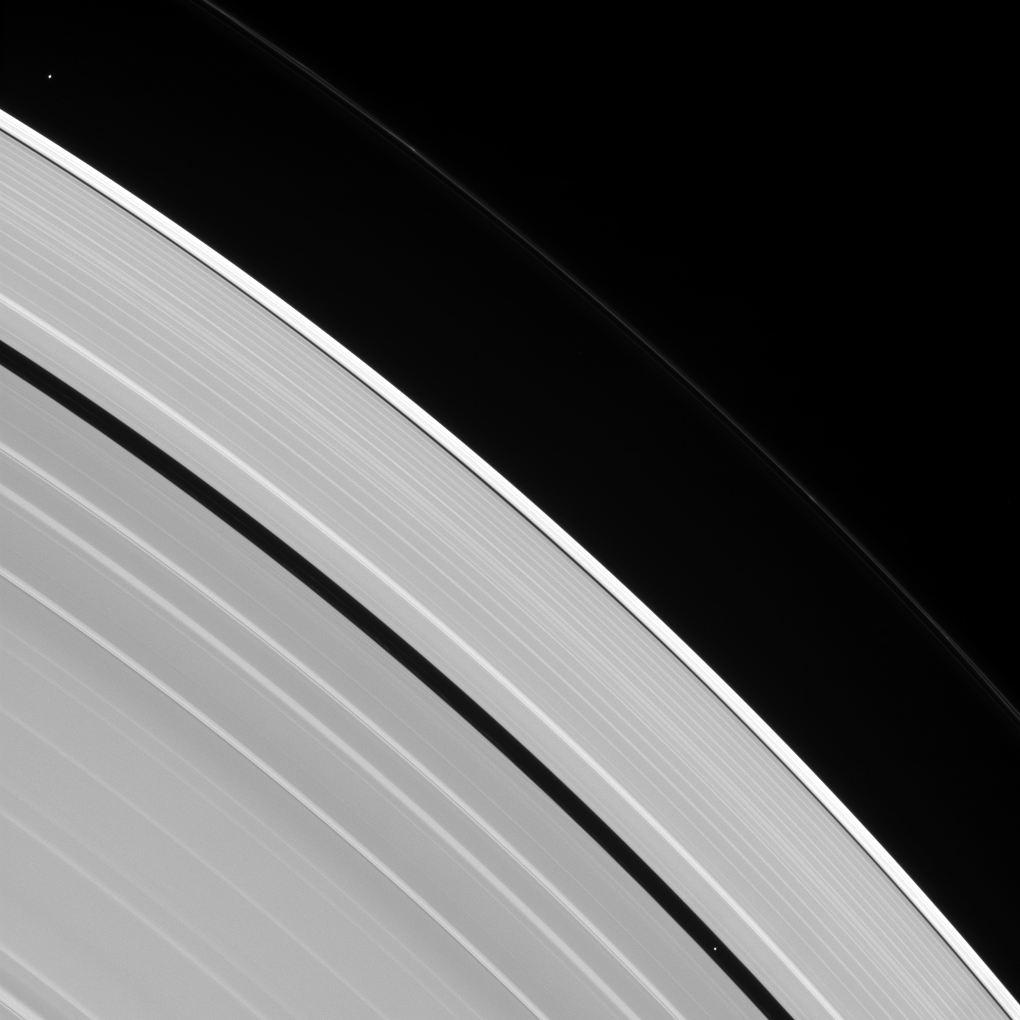

Two Tiny Moons

Two tiny moons of Saturn, almost lost amid the planet’s enormous rings, are seen orbiting in this image. Pan, visible within the Encke Gap near lower-right, is in the process of overtaking the slower Atlas, visible at upper-left.

All orbiting bodies, large and small, follow the same basic rules. In this case, Pan (17 miles or 28 kilometers across) orbits closer to Saturn than Atlas (19 miles or 30 kilometers across). According to the rules of planetary motion deduced by Johannes Kepler over 400 years ago, Pan orbits the planet faster than Atlas does.

This view looks toward the sunlit side of the rings from about 39 degrees above the ring plane. The image was taken in visible light with the Cassini spacecraft narrow-angle camera on July 9, 2016.

The view was acquired at a distance of approximately 3.4 million miles (5.5 million kilometers) from Atlas and at a Sun-Atlas-spacecraft, or phase, angle of 71 degrees. Image scale is 21 miles (33 kilometers) per pixel.

The Cassini mission is a cooperative project of NASA, ESA (the European Space Agency) and the Italian Space Agency. The Jet Propulsion Laboratory, a division of the California Institute of Technology in Pasadena, manages the mission for NASA’s Science Mission Directorate, Washington. The Cassini orbiter and its two onboard cameras were designed, developed and assembled at JPL. The imaging operations center is based at the Space Science Institute in Boulder, Colorado.

Credit: NASA/JPL-Caltech/Space Science Institute